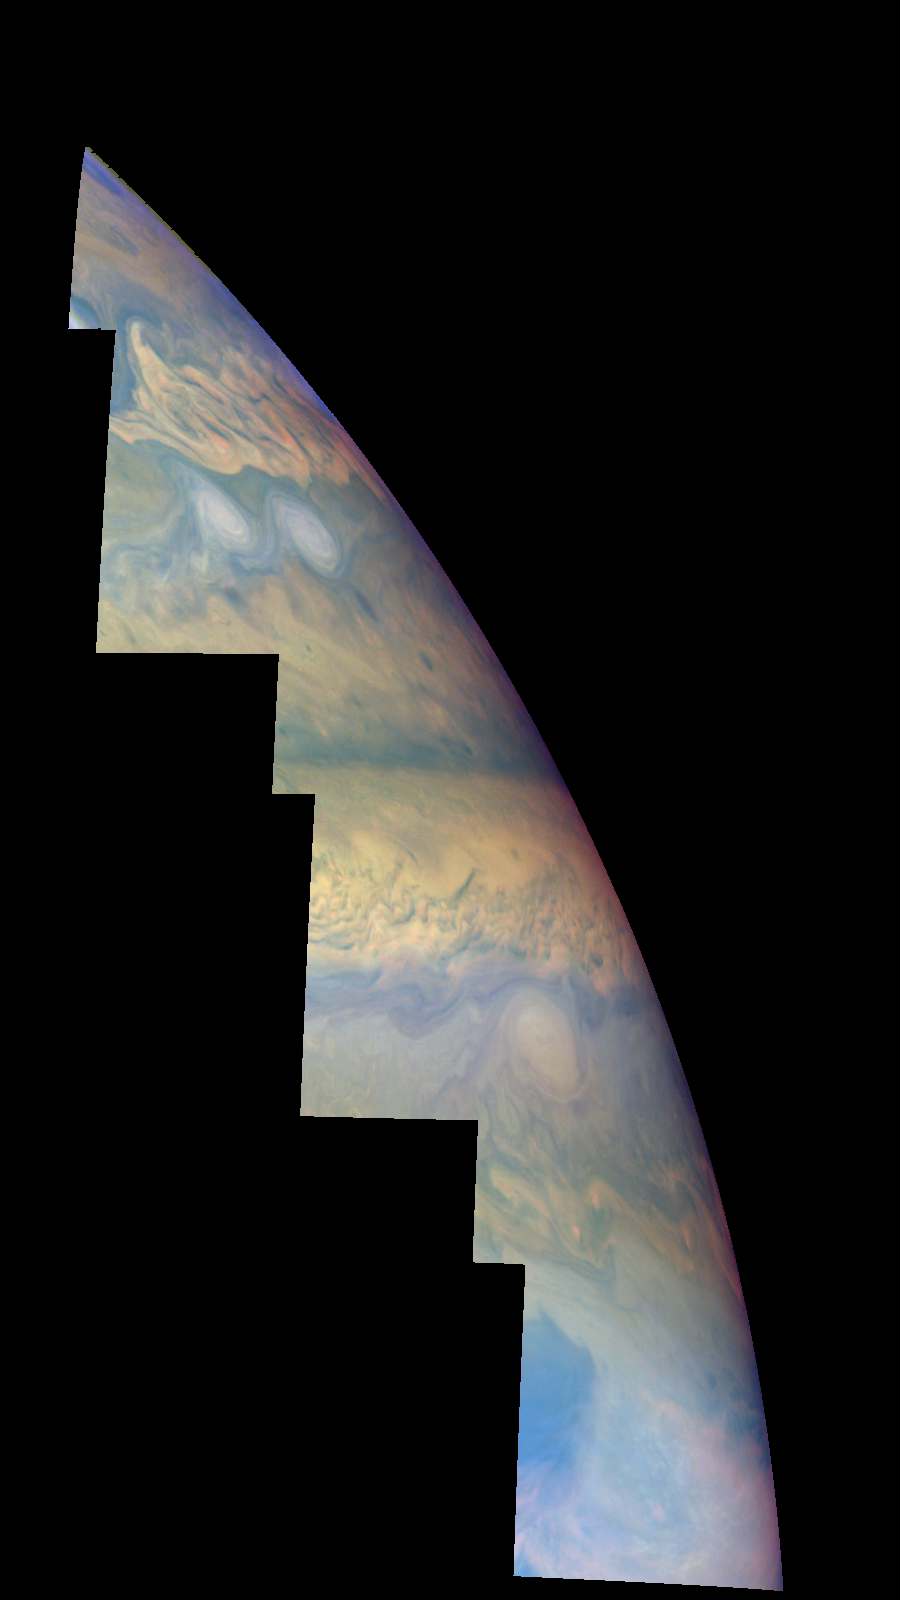

Jupiter’s Northern Hemisphere in False Color (Time Set 3)

Mosaic of Jupiter’s northern hemisphere between 10 and 50 degrees latitude. Jupiter’s atmospheric circulation is dominated by alternating eastward and westward jets from equatorial to polar latitudes. The direction and speed of these jets in part determine the color and texture of the clouds seen in this mosaic. Also visible are several other common Jovian cloud features, including large white ovals, bright spots, dark spots, interacting vortices, and turbulent chaotic systems. The north-south dimension of each of the two interacting vortices in the upper half of the mosaic is about 3500 kilometers.

This mosaic uses the Galileo imaging camera’s three near-infrared wavelengths (756 nanometers, 727 nanometers, and 889 nanometers displayed in red, green, and blue) to show variations in cloud height and thickness. Light blue clouds are high and thin, reddish clouds are deep, and white clouds are high and thick. The clouds and haze over the ovals are high, extending into Jupiter’s stratosphere. Dark purple most likely represents a high haze overlying a clear deep atmosphere. Galileo is the first spacecraft to distinguish cloud layers on Jupiter.

North is at the top. The images are projected on a sphere, with features being foreshortened towards the north. The planetary limb runs along the right edge of the mosaic. Cloud patterns appear foreshortened as they approach the limb. The smallest resolved features are tens of kilometers in size. These images were taken on April 3, 1997, at a range of 1.4 million kilometers by the Solid State Imaging system (CCD) on NASA’s Galileo spacecraft.

The Jet Propulsion Laboratory, Pasadena, CA manages the mission for NASA’s Office of Space Science, Washington, DC.

Credit: NASA/JPL-Caltech